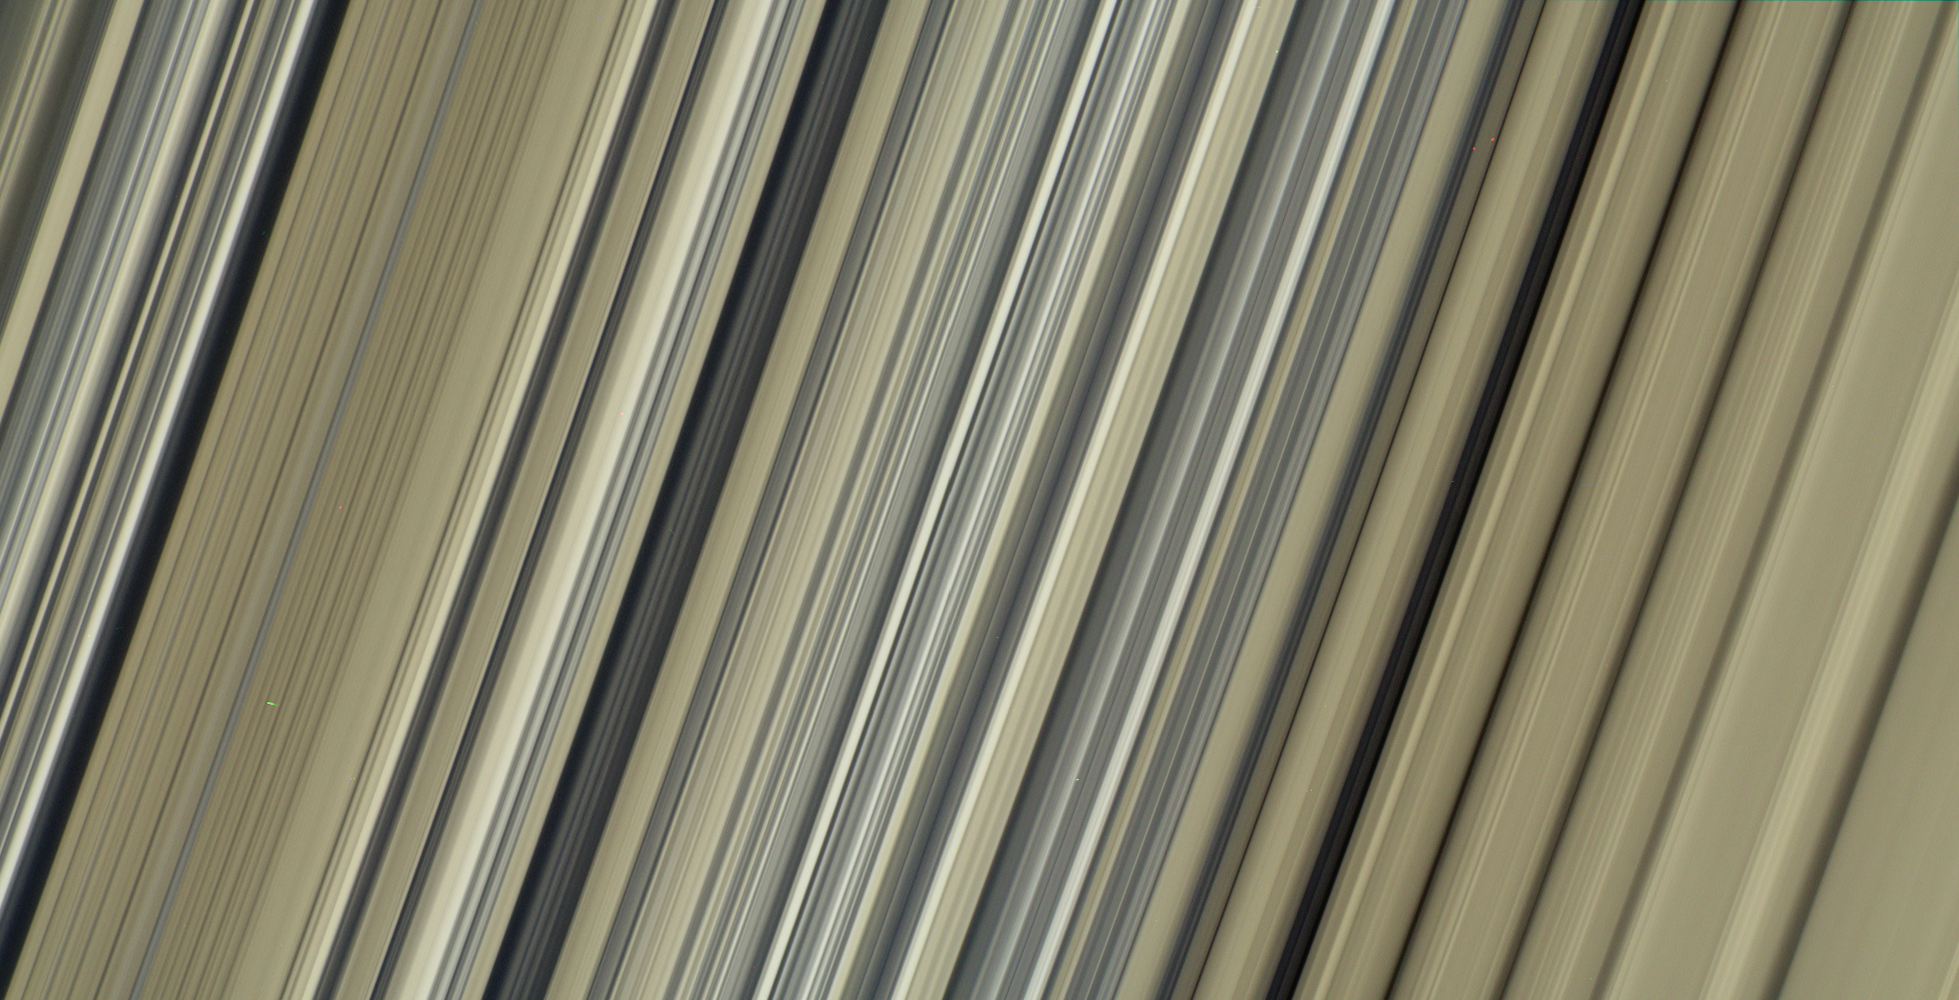

Colorful Structure at Fine Scales

These are the highest-resolution color images of any part of Saturn’s rings, to date, showing a portion of the inner-central part of the planet’s B Ring. The view is a mosaic of two images that show a region that lies between 61,300 and 65,600 miles (98,600 and 105,500 kilometers) from Saturn’s center.

This image is a natural color composite, created using images taken with red, green and blue spectral filters. The pale tan color is generally not perceptible with the naked eye in telescope views, especially given that Saturn has a similar hue.

The material responsible for bestowing this color on the rings — which are mostly water ice and would otherwise appear white — is a matter of intense debate among ring scientists that will hopefully be settled by new in-situ observations before the end of Cassini’s mission.

The different ringlets seen here are part of what is called the “irregular structure” of the B ring. Cassini radio occultations of the rings have shown that these features have extremely sharp boundaries on even smaller scales (radially, or along the direction outward from Saturn) than the camera can resolve here. Closer to Saturn, the irregular structures become fuzzier and more rounded, less opaque, and their color contrast diminishes.

The narrow ringlets in the middle of this scene are each about 25 miles (40 kilometers) wide, and the broader bands at right are about 200 to 300 miles (300 to 500 kilometers) across. It remains unclear exactly what causes the variable brightness of these ringlets and bands — the basic brightness of the ring particles themselves, shadowing on their surfaces, their absolute abundance, and how densely the particles are packed, may all play a role.

The second image (Figure 1) is a color-enhanced version. Blue colors represent areas where the spectrum at visible wavelengths is less reddish (meaning the spectrum is flatter toward red wavelengths), while red colors represent areas that are spectrally redder (meaning the spectrum has a steeper spectrum toward red wavelengths). Observations from the Voyager mission and Cassini’s visual and infrared mapping spectrometer previously showed these color variations at lower resolution, but it was not known that such well-defined color contrasts would be this sharply defined down to the scale (radial scale) of a couple of miles or kilometers, as seen here.

Analysis of additional images from this observation, taken using infrared spectral filters sensitive to absorption of light by water ice, indicates that the areas that appear more visibly reddish in the color-enhanced version are also richer in water ice.

The third image (Figure 2) is a composite of the “true” and “enhanced” color images for easy comparison.

This image was taken on July 6, 2017, with the Cassini spacecraft narrow-angle camera. The image was acquired on the sunlit side of the rings from a distance of 47,000 miles (76,000 kilometers) away from the area pictured. The image scale is about 2 miles (3 kilometers) per pixel. The phase angle, or sun-ring-spacecraft angle, is 90 degrees.

The Cassini mission is a cooperative project of NASA, ESA (the European Space Agency) and the Italian Space Agency. The Jet Propulsion Laboratory, a division of Caltech in Pasadena, manages the mission for NASA’s Science Mission Directorate, Washington. The Cassini orbiter and its two onboard cameras were designed, developed and assembled at JPL. The imaging operations center is based at the Space Science Institute in Boulder, Colorado.

Credit: NASA/JPL-Caltech/Space Science Institute